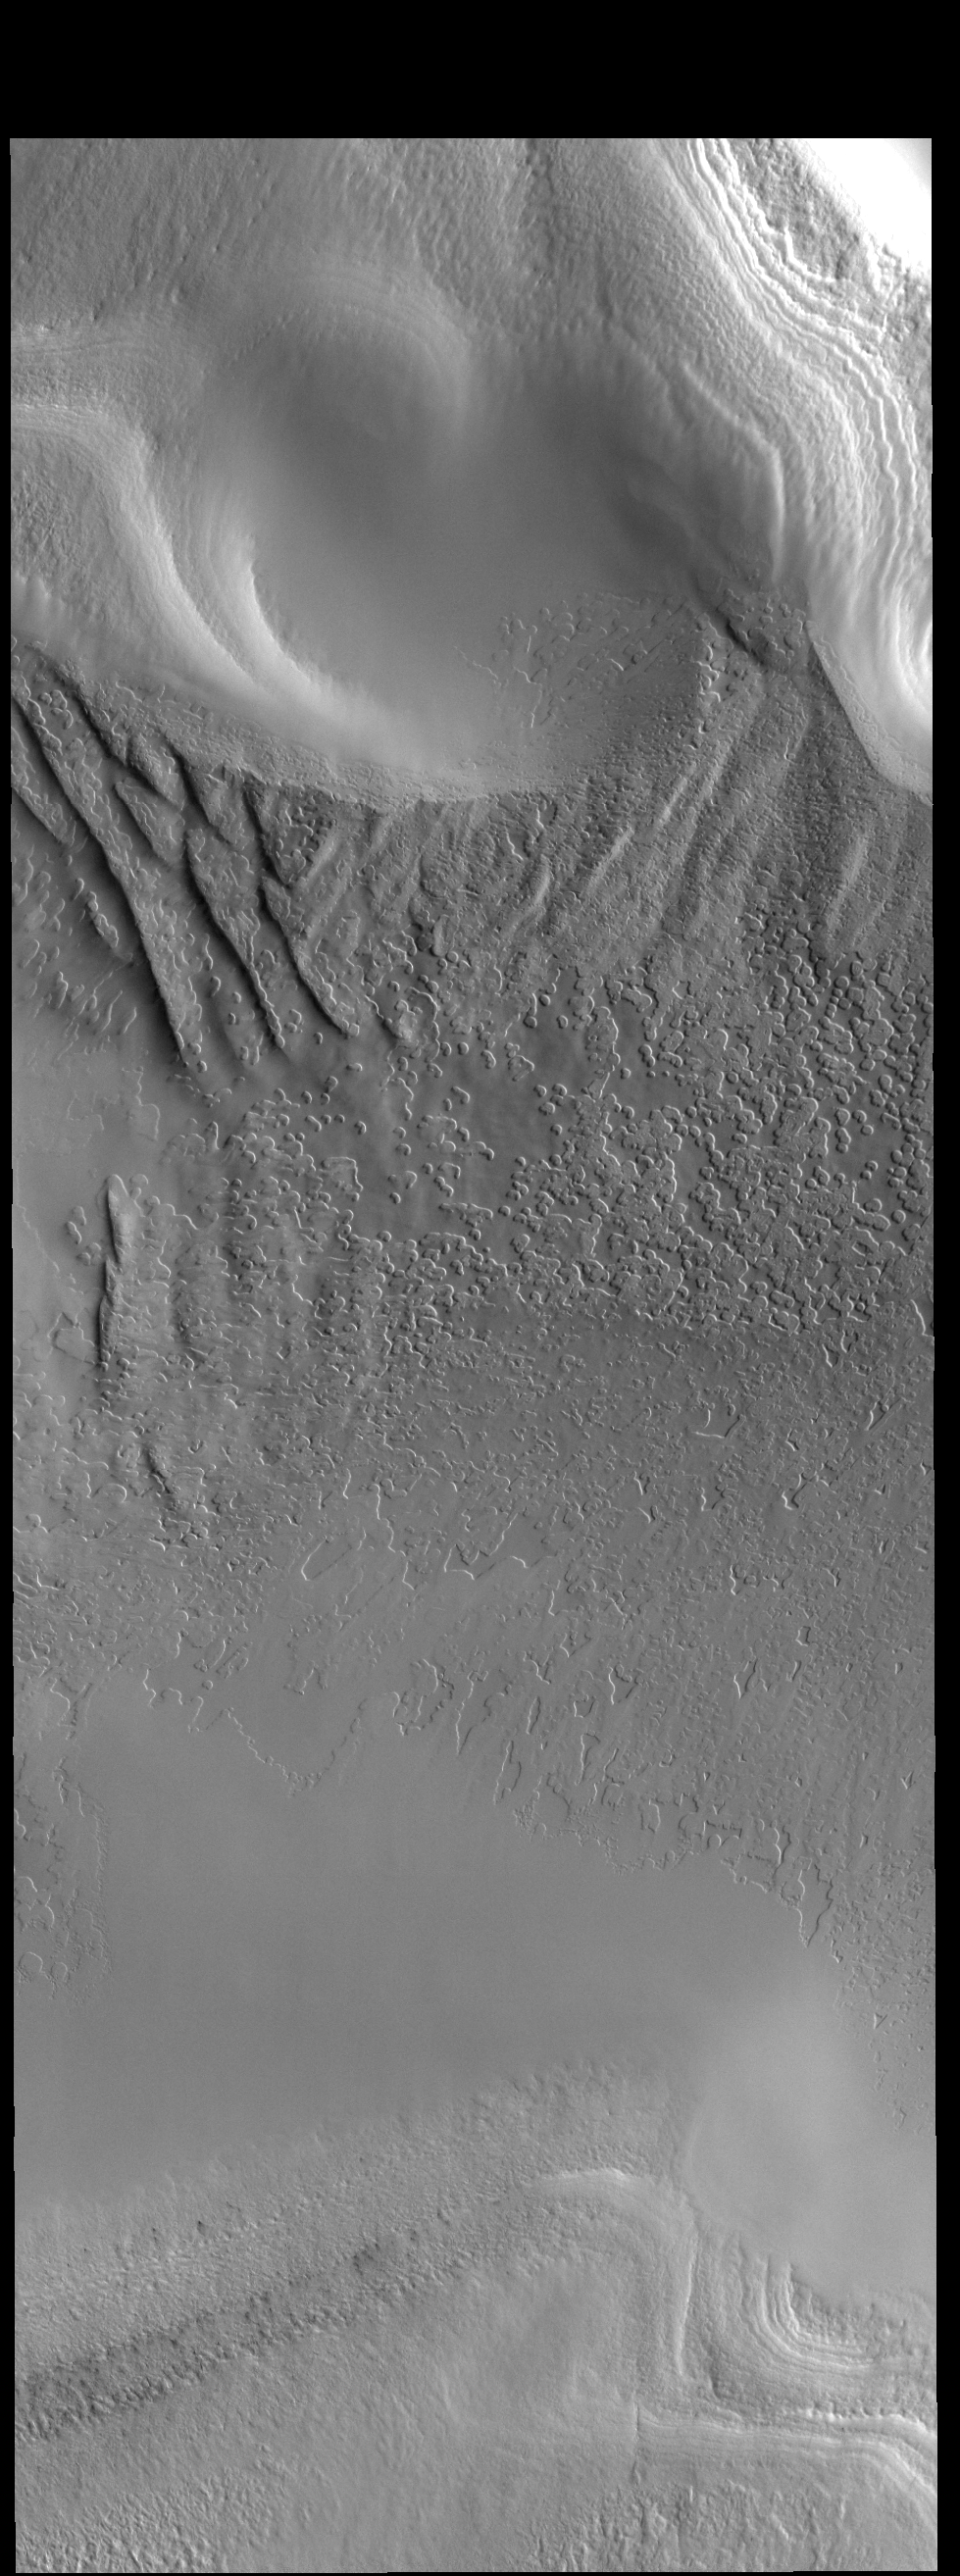

Polar Textures

This VIS image shows part of the South Polar cap. As spring moves into the summer the surface frost is reduced and the surface texture of the ice is revealed.

Credit: NASA/JPL-Caltech/ASU